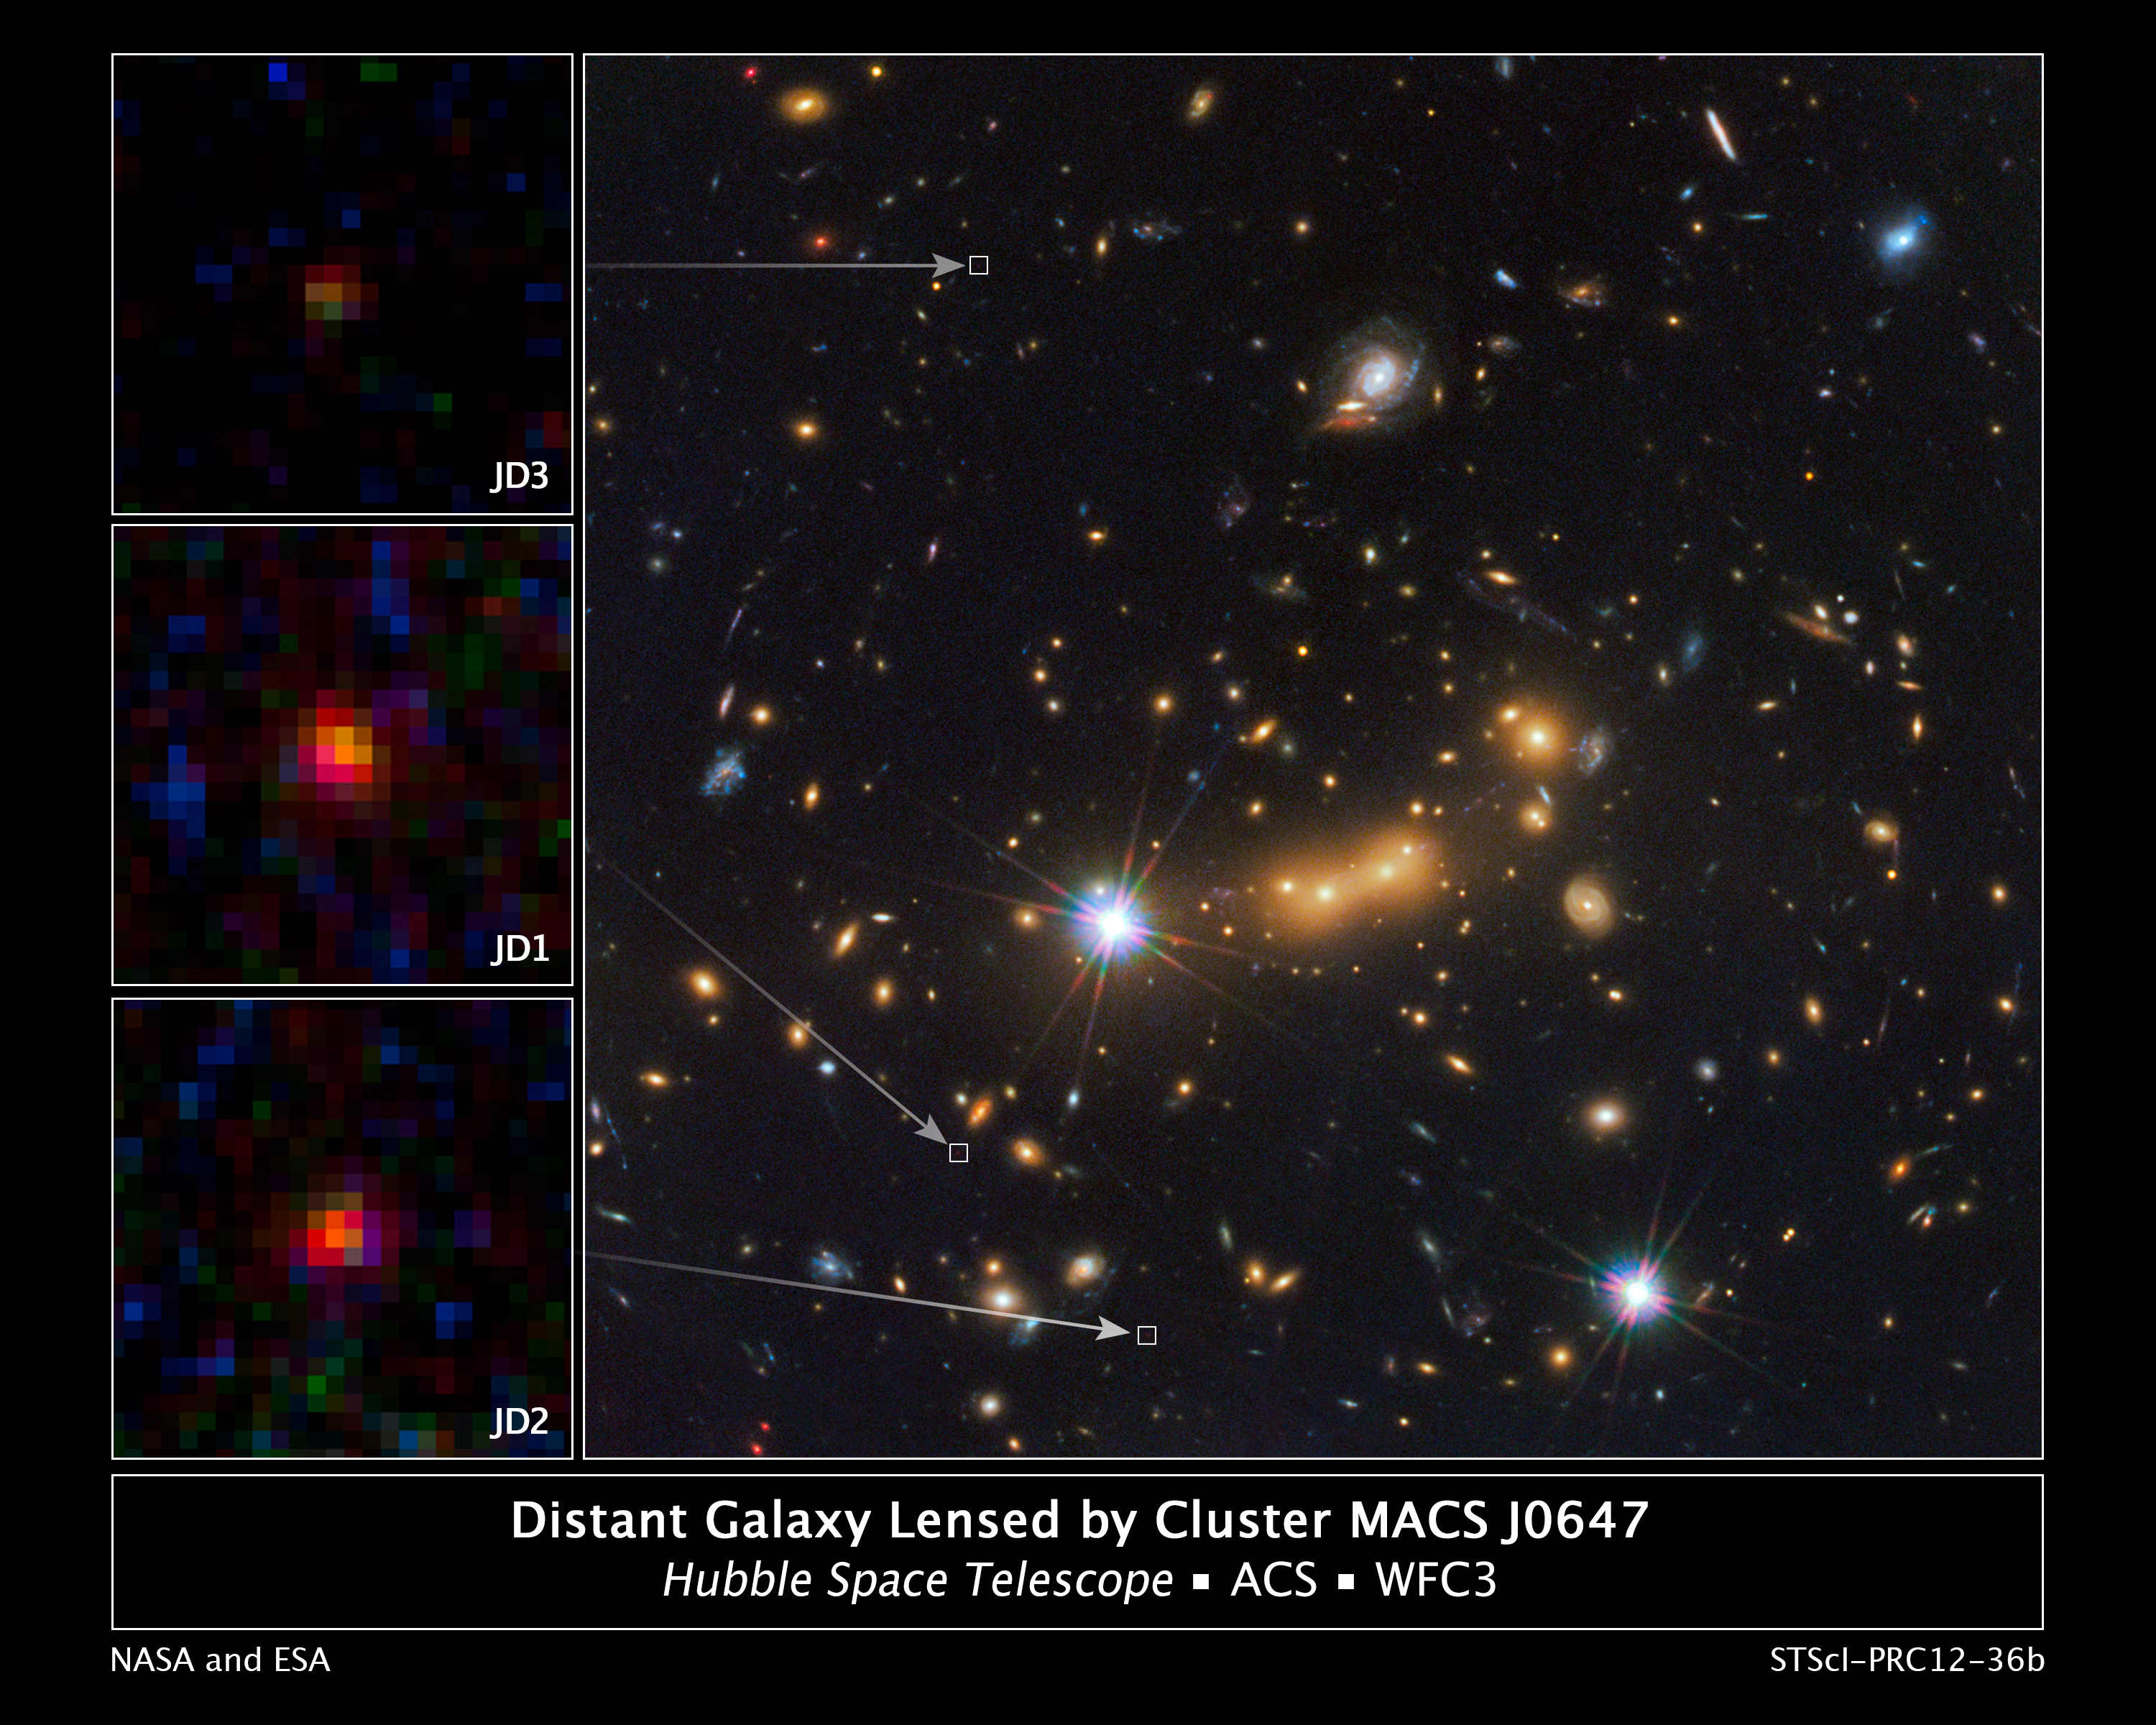

Cluster MACS J0647 Provides Three Magnified Views of Distant Galaxy

In this image, astronomers use NASA's Hubble Space Telescope and a cosmic zoom lens to uncover the farthest known galaxy in the universe.

The newly discovered galaxy, named MACS0647-JD, is very young and only a tiny fraction of the size of our Milky Way. The object is observed 420 million years after the big bang, when the universe was 3 percent of its present age of 13.7 billion years.

Astronomers used the powerful gravity from the massive galaxy cluster MACS J0647+7015 to magnify the light from the distant galaxy, an effect called gravitational lensing. The bright yellow galaxies near the center of the image are cluster members.

Due to the gravitational lensing technique, astronomers observed three magnified images of MACS0647-JD with the Hubble telescope. The cluster's gravity boosted the light from the faraway galaxy, making the images appear approximately eight, seven, and two times brighter than they otherwise would, enabling astronomers to detect the galaxy more efficiently and with greater confidence. Without the cluster's magnification powers, astronomers would not have seen this remote galaxy. The three close-up images of the magnified galaxy appear in the insets at left.

This is the latest discovery from a large program, called the Cluster Lensing And Supernova survey with Hubble (CLASH), that uses natural zoom lenses to reveal distant galaxies in the early universe.

This image is a composite taken with Hubble's Wide Field Camera 3 and the Advanced Camera for Surveys. The observations were taken Oct. 5 and Nov. 29, 2011.

Credit: NASA, ESA, M. Postman and D. Coe (STScI), and the CLASH Team